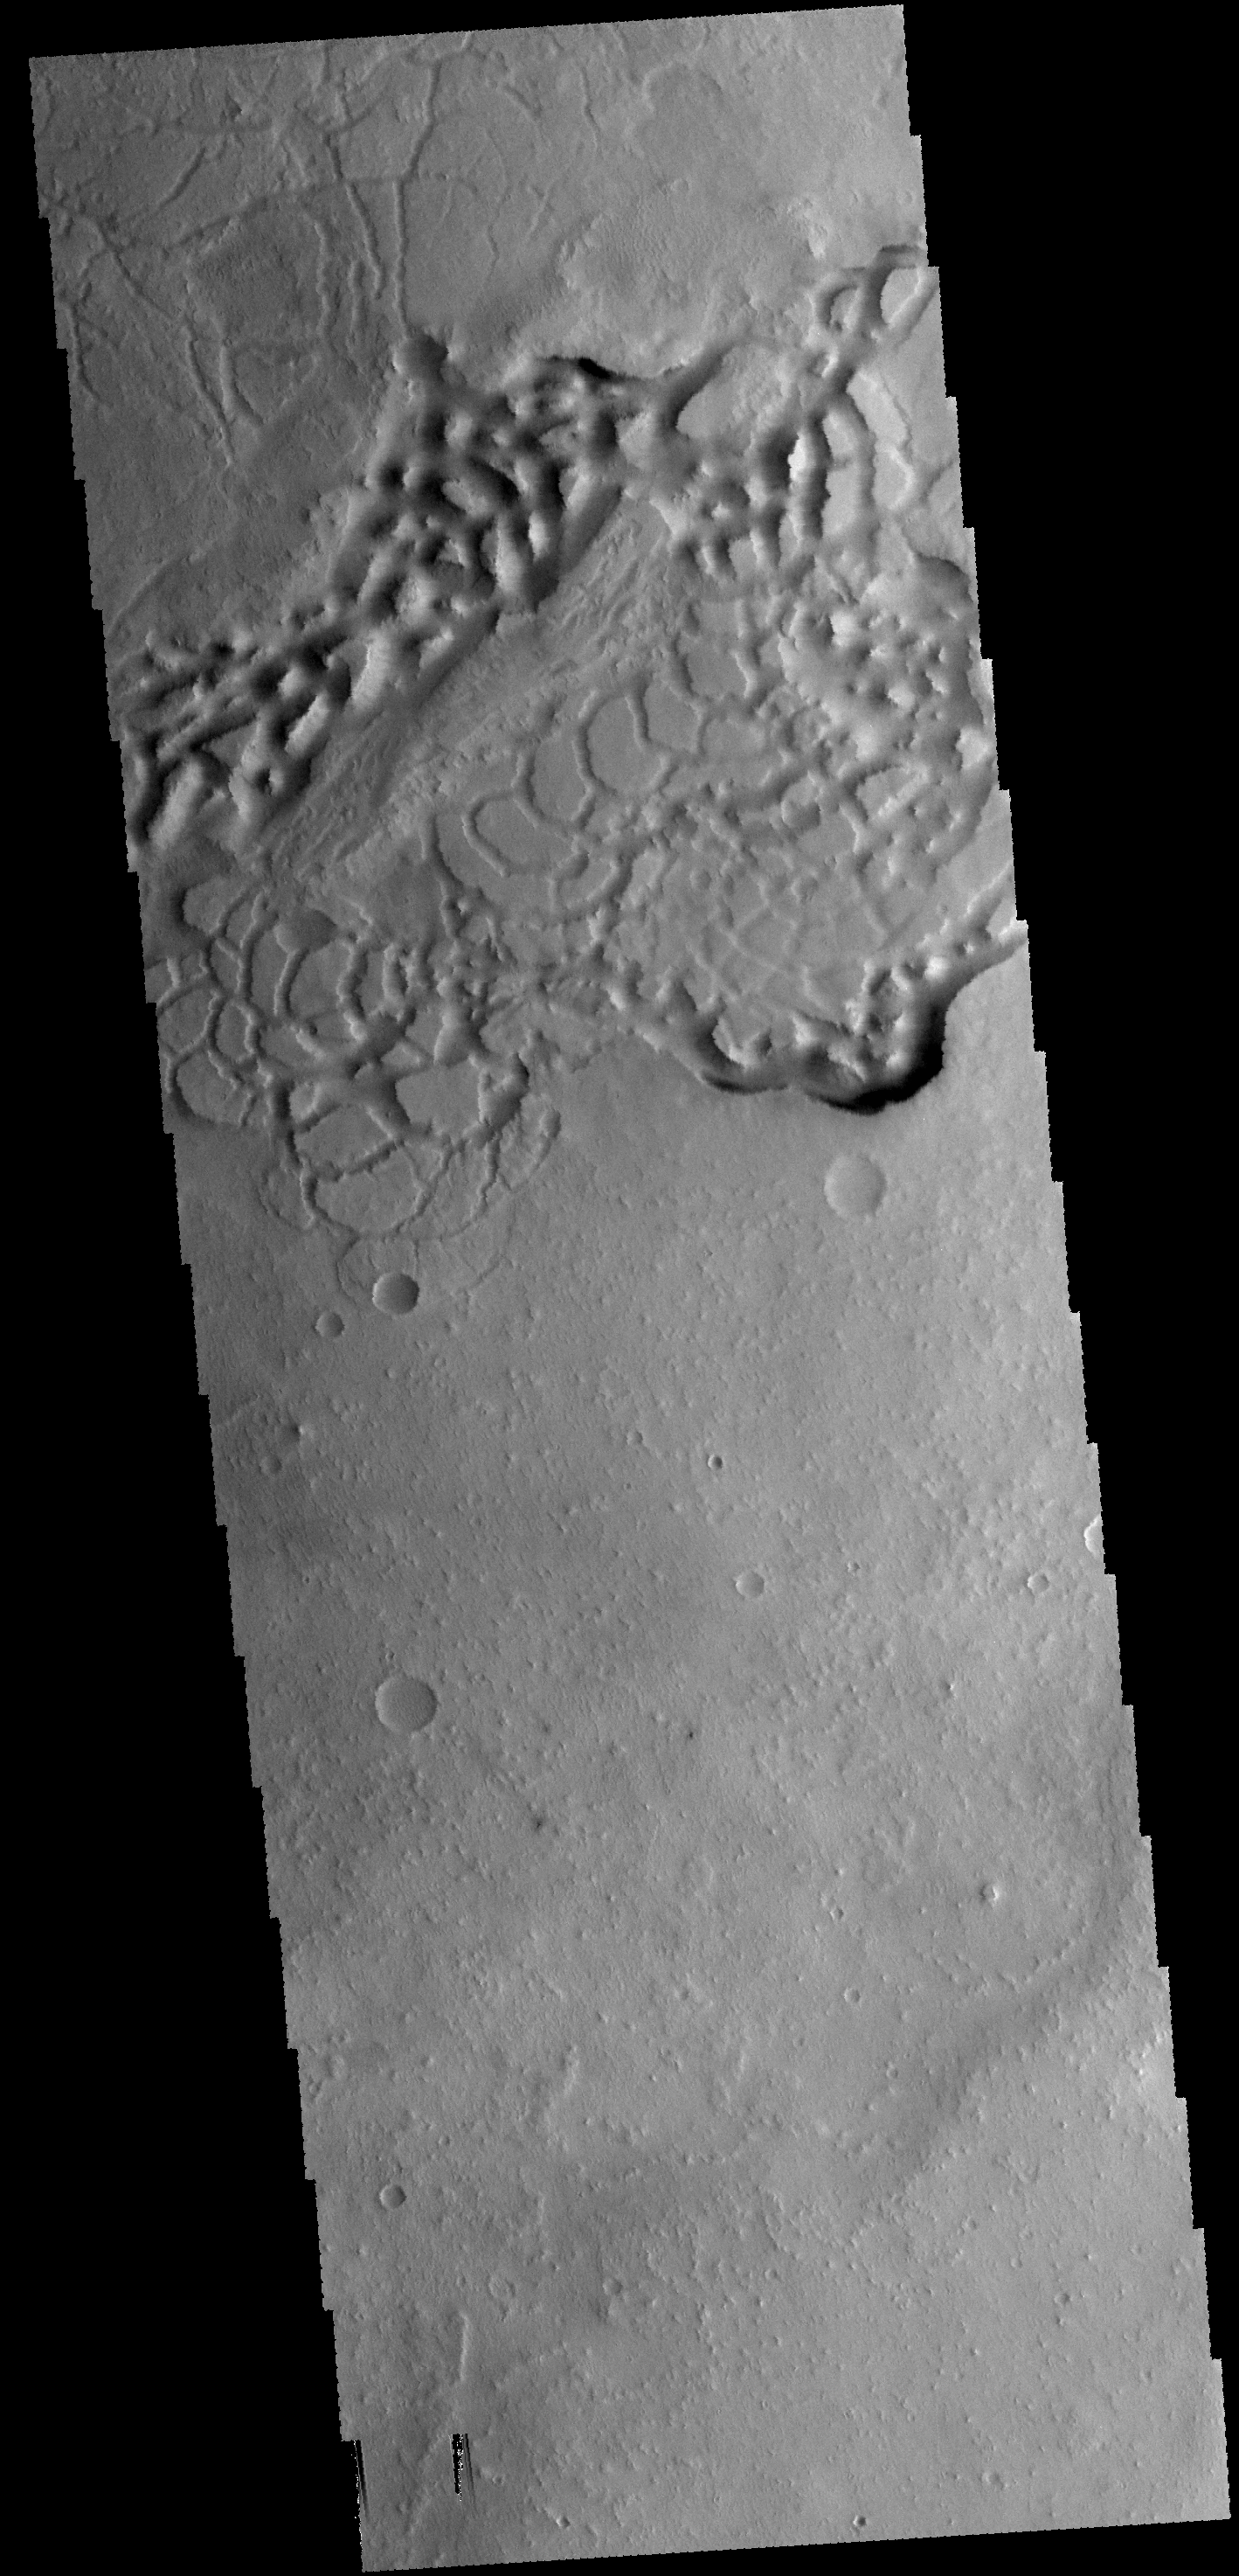

Avernus Colles

The hills in this VIS image are part of Avernus Colles.

Credit: NASA/JPL-Caltech/ASU